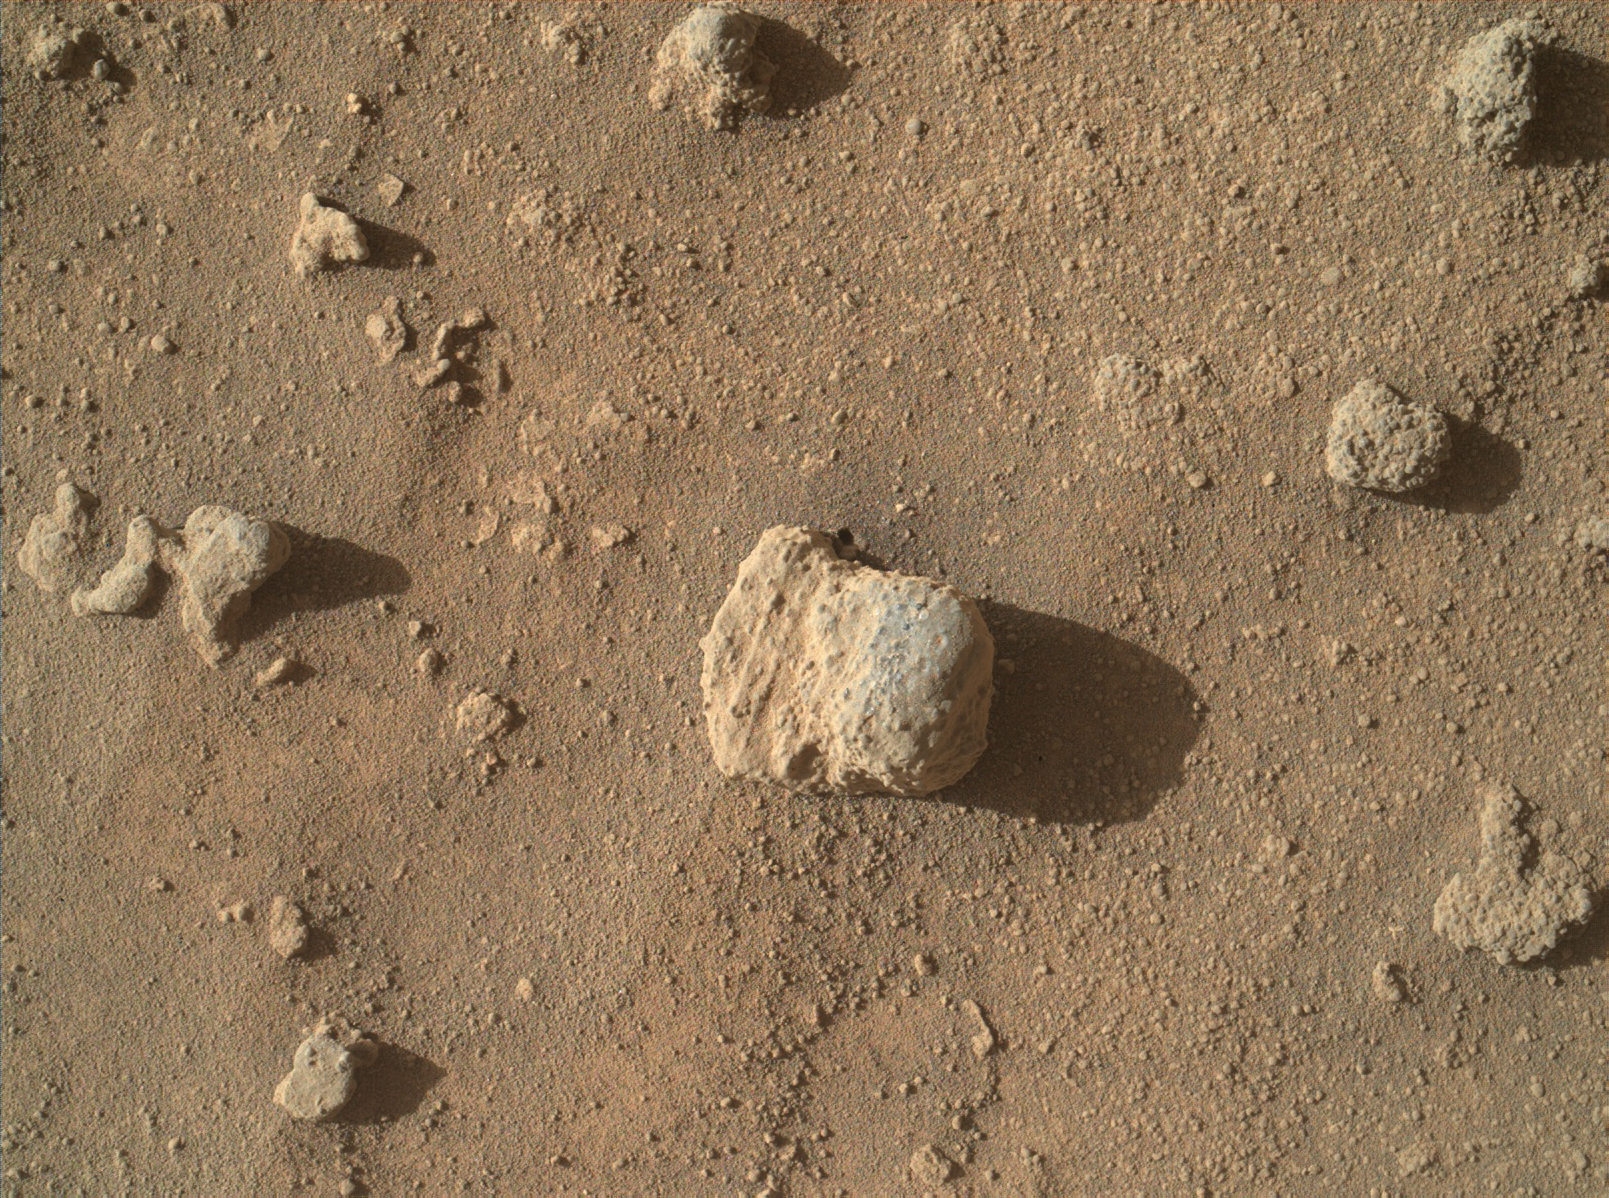

Sandstone Nodule Beside ‘Naukluft Plateau’ on Mount Sharp, Mars

The nodule in the center of this image from the Mars Hand Lens Imager (MAHLI) on NASA’s Curiosity Mars rover shows individual grains of sand and (on the left) laminations from the sandstone deposit in which the nodule formed.

The site is an exposure of knobbly textured sandstone of the Stimson geological unit on Curiosity’s onramp to “Naukluft Plateau.” The image was taken on March 10, 2016, during the 1,277th Martian day, or sol, of Curiosity’s work on Mars.

This nodule is about one inch (two centimeters) across. It appears within wider context in the left foreground of a Sol 1276 view (PIA20322) from Curiosity Mast Camera (Mastcam).

MAHLI was built by Malin Space Science Systems, San Diego. NASA’s Jet Propulsion Laboratory, a division of the California Institute of Technology in Pasadena, manages the Mars Science Laboratory Project for the NASA Science Mission Directorate, Washington. JPL designed and built the project’s Curiosity rover.

Credit: NASA/JPL-Caltech/MSSS